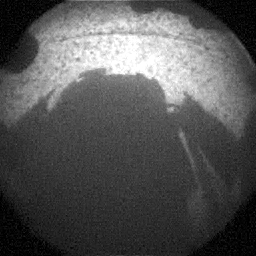

Curiosity Snaps Picture of Its Shadow

This is one of the first images taken by NASA’s Curiosity rover, which landed on Mars the evening of Aug. 5 PDT (morning of Aug. 6 EDT). It was taken through a “fisheye” wide-angle lens on one of the rover’s front Hazard-Avoidance cameras at one-quarter of full resolution. The camera is the right eye of a stereo pair positioned at the middle of the rover’s front side.

The clear dust cover on the camera is still on in this view, and dust can be seen around its edge, along with three cover fasteners. The rover’s shadow is visible in the foreground.

As planned, the rover’s early engineering images are lower resolution. Larger color images are expected later in the week when the rover’s mast, carrying high-resolution cameras, is deployed.

Credit: NASA/JPL-Caltech